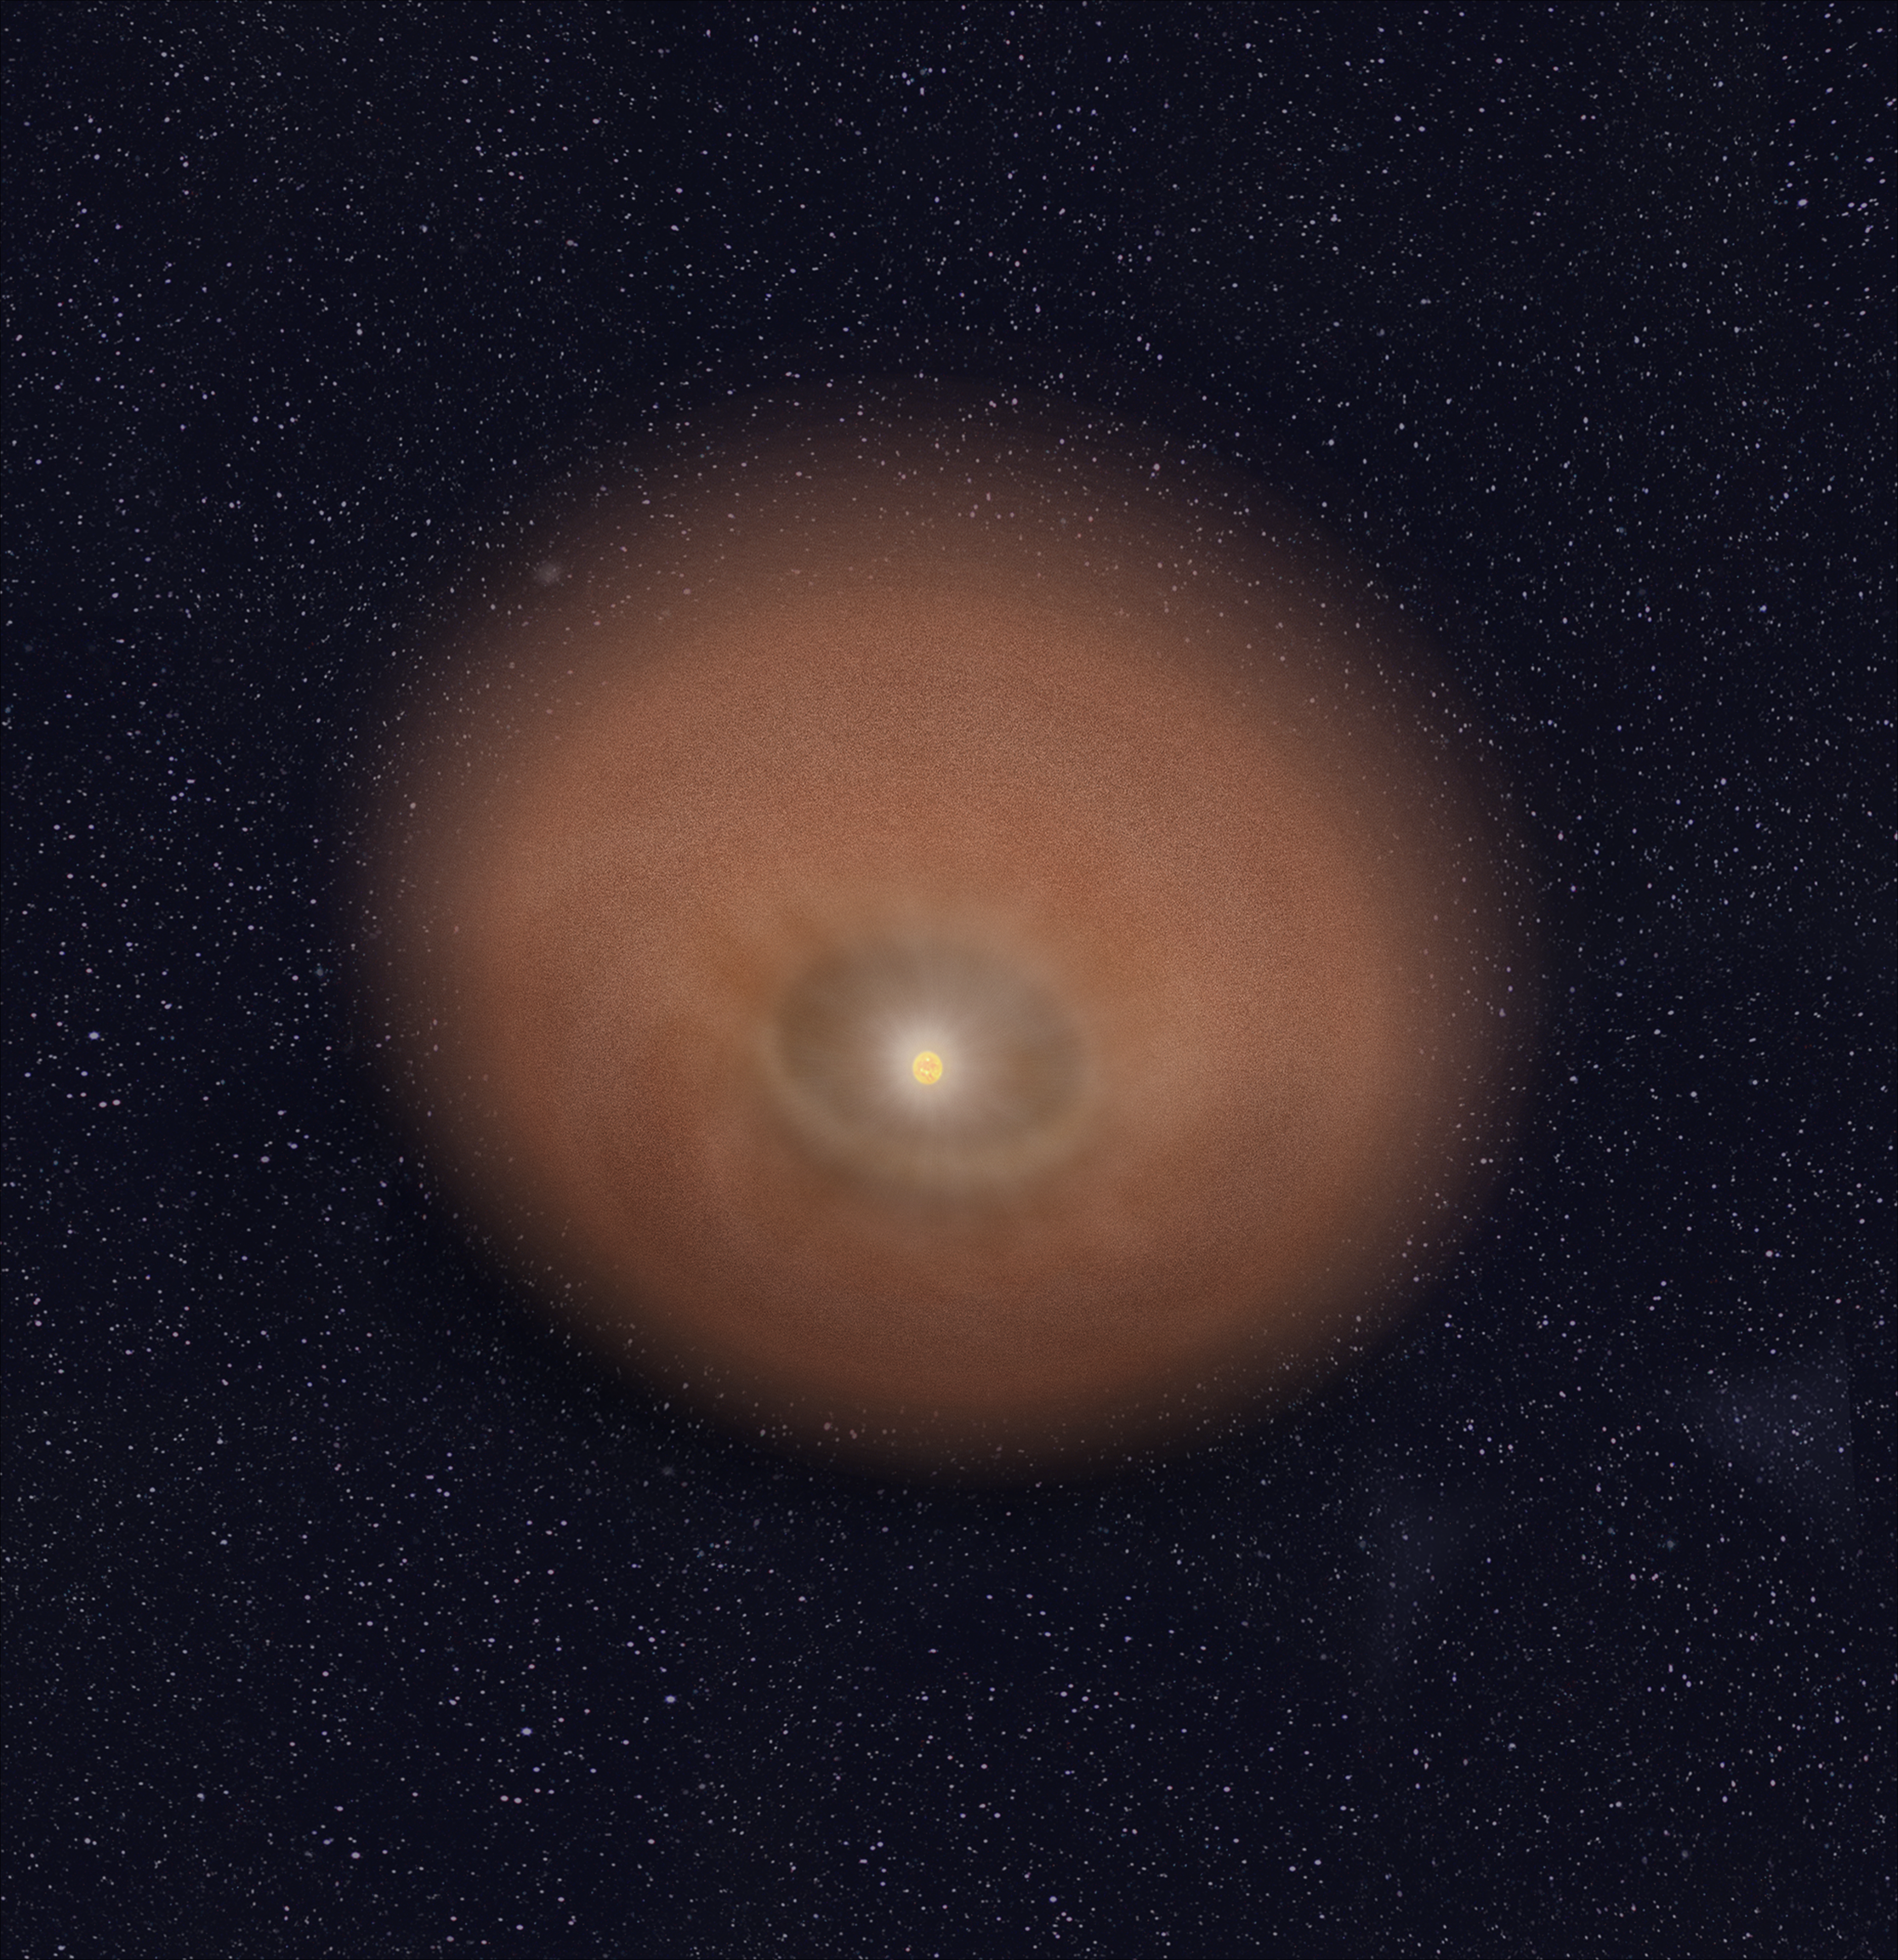

HD 191089 (Artist’s Illustration)

Credit: NASA, ESA, and R. Soummer and A. Feild (STScI)